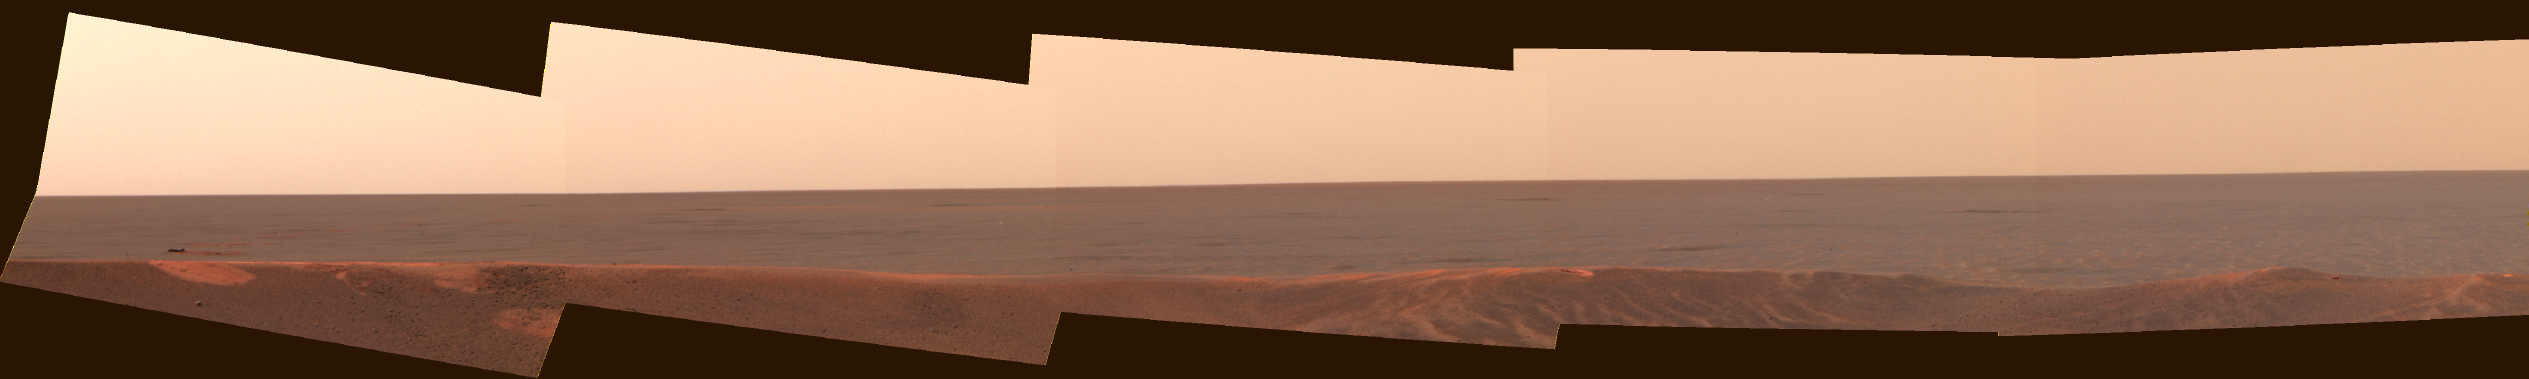

Rock on the Range

This mosaic of images from the Mars Exploration Rover Opportunity panoramic camera looks to the southeast from inside Eagle Crater. This was among the first peeks out into the plains, revealing the enigmatic dark feature dubbed “Bounce” rock, seen on the left side of the mosaic. This feature is right next to one of the large bounce marks that the airbag-packaged rover made as it was bouncing across the plains during landing. This enhanced color mosaic was made on sol 36 from the camera’s the infrared (750 nanometer), green (530 nanometer), and violet (430 nanometer) filters.

Credit: NASA/JPL/Cornell